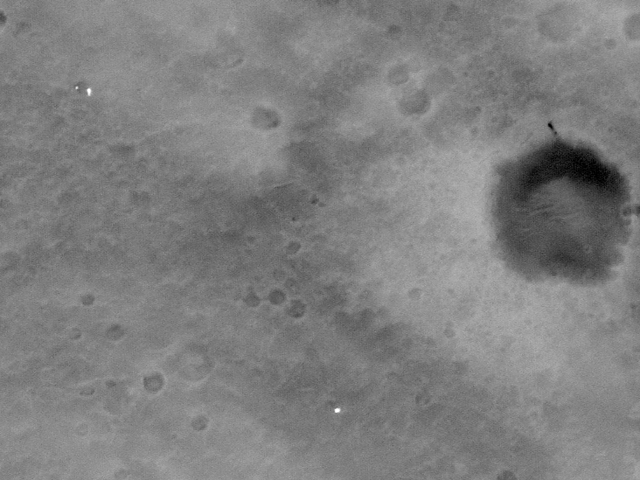

Spirit Lightens the Load

The history of Spirit’s descent and landing on the surface of Mars is recorded in this image taken more than two weeks later on Jan. 19, 2004, by the camera on the orbiting Mars Global Surveyor. Spirit landed on Jan. 3, 2004. The two dots in the upper left are the spacecraft’s backshell and parachute, which were shed as Spirit’s bridle was cut, allowing the lander to bounce to a rest while safely encased in airbags. To the far right of the image, a dark streak above a large crater is believed to be the location where the heat shield impacted. The heat shield had protected the spacecraft during its descent through the martian atmosphere and was jettisoned several kilometers above the surface. A trail of bounce marks made by the airbags as Spirit bounced to a stop can be seen in the middle of the image. To the left of the second bounce mark is a square showing the location where engineers had calculated Spirit’s airbags first hit the martian surface, based on data from the descent image motion estimation system located on the bottom of the rover’s lander. The white dot near the bottom of the image is the lander, also known as the Columbia Memorial Station, at the Gusev Crater landing site. Beside it is a dot marked “surface feature location,” showing the location of the lander estimated by the Spirit team using sight lines to landmarks in the lander’s panoramic images. This image was taken in the early martian afternoon.

Wind Gusts: No Longer a Rover’s Achilles Heel
This image shows the path (blue line) taken by the Mars Exploration Rover Spirit during its descent to Gusev Crater, Mars. Just seconds before landing, the rover fired its lateral rocket, called the Tranverse Impulse Rocket System, to protect against a horizontal gust of wind. The turquoise and yellow arrows show the actual speed and direction of Spirit; the purple arrow indicates what the rover’s speed and direction would have been without the corrective maneuver. The red dot indicates where the parachute bridle was cut. North is denoted by the red-tipped arrow in the white cross. This picture consists of reconstructed telemetry mapped on top of surface images captured by the descent image motion estimation system camera located on the bottom of the rover.

Credit: NASA/JPL/MSSS